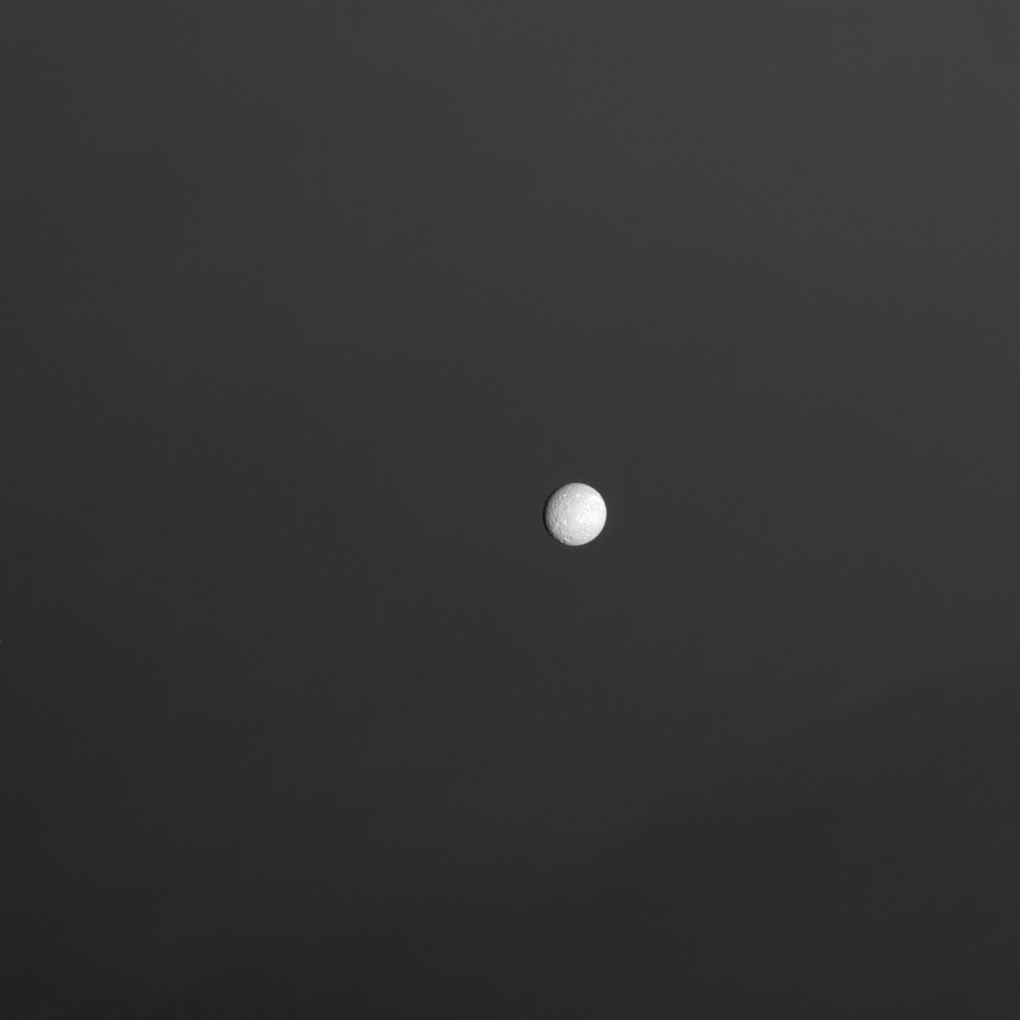

Mimas Above the Haze

Mimas hangs above the hazy skies of Saturn.

This view looks toward the leading hemisphere of Mimas (396 kilometers, or 246 miles across). North is up and rotated 25 degrees to the left.

The image was taken with the Cassini spacecraft narrow-angle camera on Sept. 20, 2008 using a spectral filter sensitive to wavelengths of infrared light centered at 727 nanometers. The view was obtained at a distance of approximately 1 million kilometers (638,000 miles) from Mimas. Image scale is 6 kilometers (4 miles) per pixel.

The Cassini-Huygens mission is a cooperative project of NASA, the European Space Agency and the Italian Space Agency. The Jet Propulsion Laboratory, a division of the California Institute of Technology in Pasadena, manages the mission for NASA’s Science Mission Directorate, Washington, D.C. The Cassini orbiter and its two onboard cameras were designed, developed and assembled at JPL. The imaging operations center is based at the Space Science Institute in Boulder, Colo.

Credit: NASA/JPL/Space Science Institute